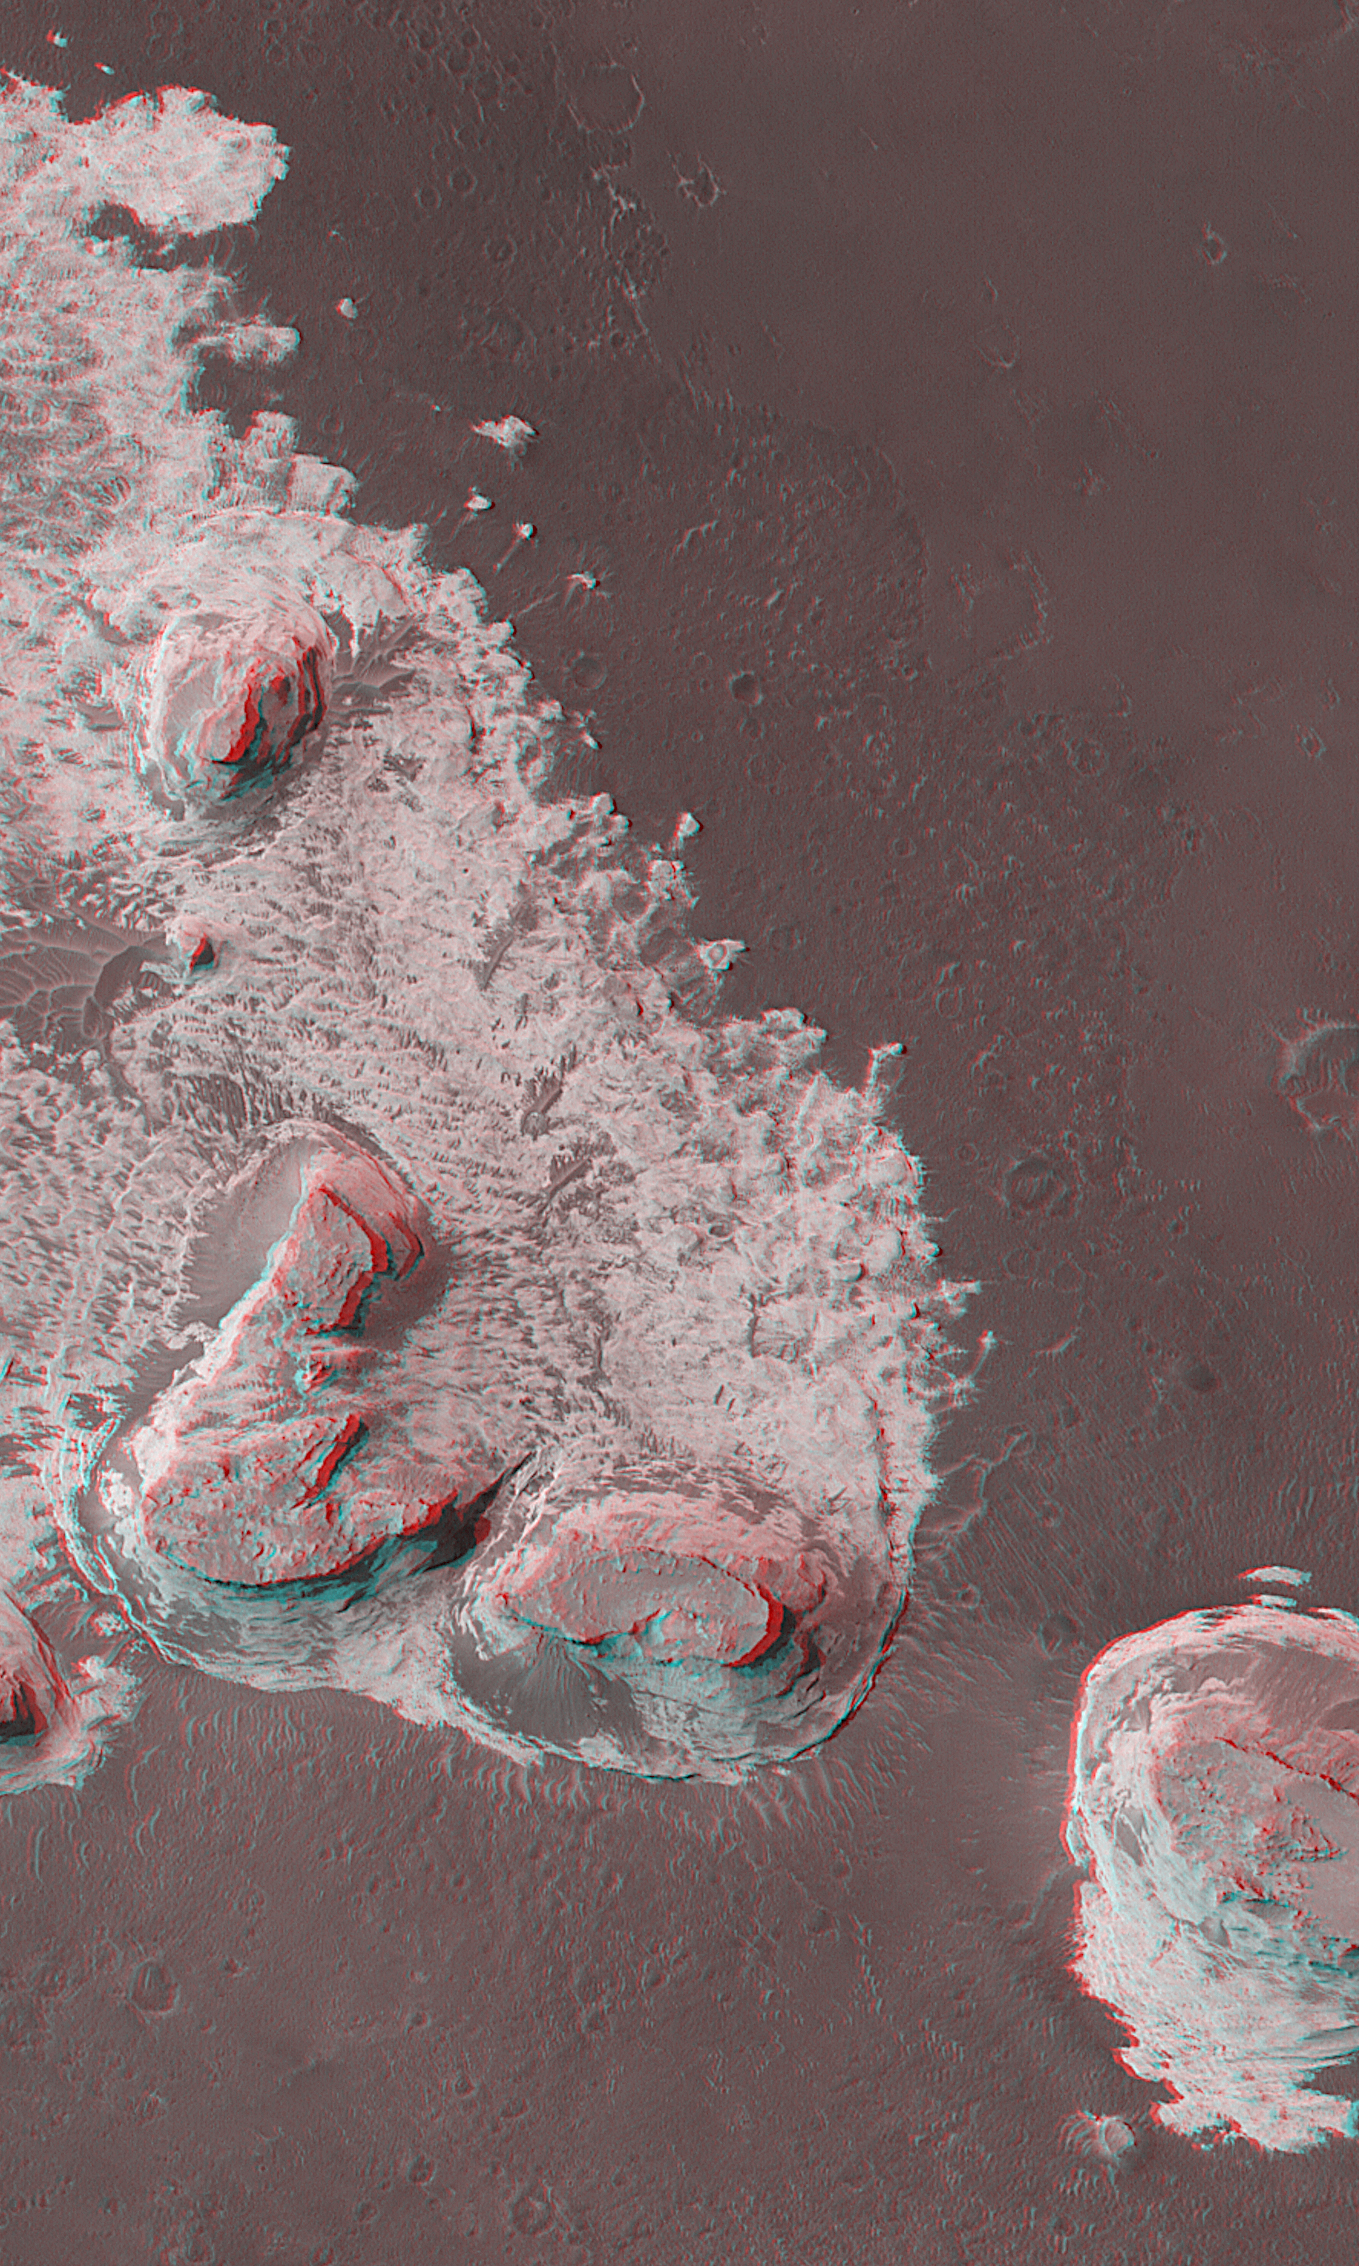

Northern Terra Meridiani’s “Monument Valley”

Northern Terra Meridiani, near the intersection of the martian equator and prime meridian, is a region of vast exposures of layered rock. A thermal image from the Phobos 2 orbiter in 1989 showed these materials to be anomalously cool during the daytime, an observation very suggestive of dense, hardened materials like rock. Mars Global Surveyor (MGS) Mars Orbiter Camera (MOC) images of this region show layered material exposed in cliffs, buttes, and mesas that in some ways resemble the rock outcrops of northern Arizona and southeastern Utah in North America (e.g., Monument Valley, Canyonlands, Zion National Park, Four Corners). MGS MOC Extended Mission operations have included several hundred opportunities for the spacecraft to be rolled off-nadir (i.e., at an angle other than “straight down”) to take pictures that repeat earlier MOC coverage. These repeat images, because they are taken from a different angle, can be combined with the original picture to produce a stereoscopic (“3-D”) view. The image shown here is a composite of two pictures, the first taken October 23, 2000, the second acquired by pointing the spacecraft off-nadir on May 15, 2001. This view shows four buttes and a pinnacle (near left-center) composed of eroded, layered rock. The four buttes are each capped by the remains of a single layer of rock that is harder than the materials beneath it. It is the presence of this cap rock that has permitted these buttes to remain standing after surrounding materials were eroded away. Like the buttes of Monument Valley in the Navajo Nation on the Arizona/Utah border, these are believed to consist of sedimentary rocks, perhaps deposited in water or by wind, though some scientists have speculated that they could be made of thick accumulations of volcanic ash. The image covers an area approximately 3 km (1.9 mi) across and is illuminated by sunlight from the left.

Credit: NASA/JPL/MSSS